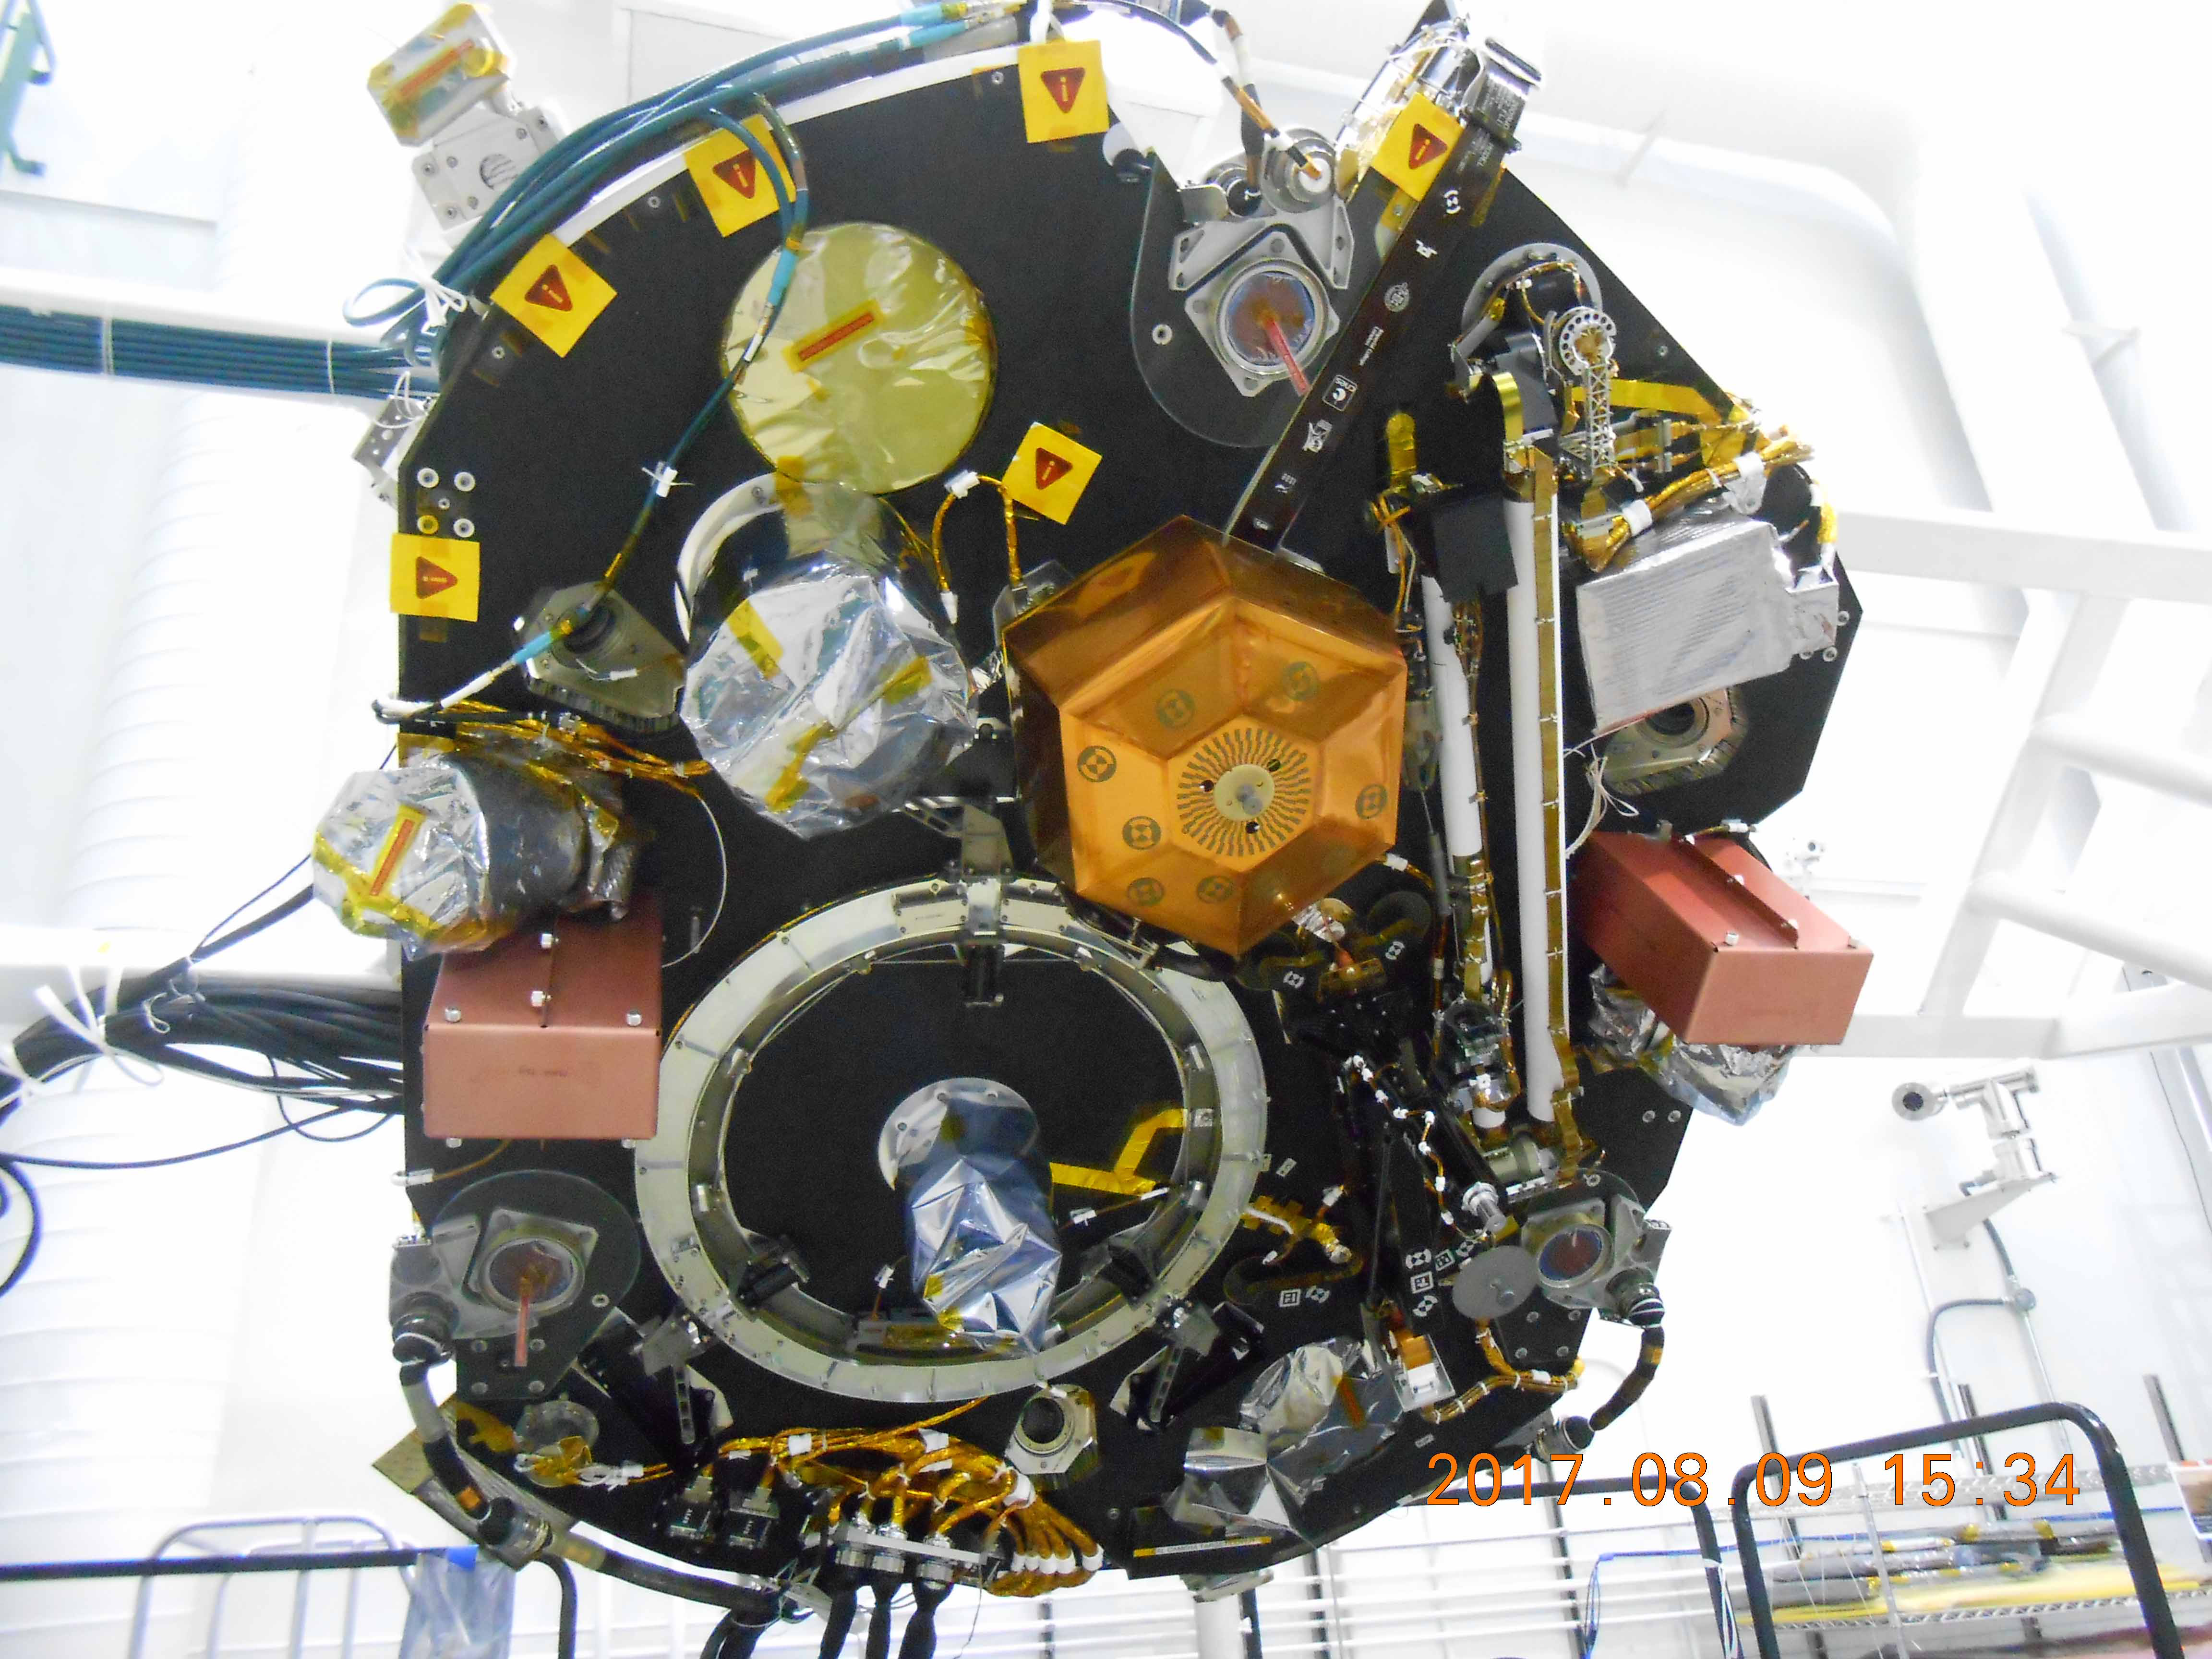

Mars Lander Deck of NASA’s InSight Mission

This view looks upward toward the InSight Mars lander suspended upside down. It shows the top of the lander’s science deck with the mission’s two main science instruments — the Seismic Experiment for Interior Structure (SEIS) and the Heat Flow and Physical Properties Probe (HP3) — plus the robotic arm and other subsystems installed. The photo was taken Aug. 9, 2017, in a Lockheed Martin clean room facility in Littleton, Colorado.

The InSight mission (for Interior Exploration using Seismic Investigations, Geodesy and Heat Transport) is scheduled to launch in May 2018 and land on Mars Nov. 26, 2018. It will investigate processes that formed and shaped Mars and will help scientists better understand the evolution of our inner solar system’s rocky planets, including Earth.

InSight is part of NASA’s Discovery Program of competitively selected solar system exploration missions with highly focused scientific goals. NASA’s Marshall Space Flight Center in Huntsville, Alabama, manages the Discovery Program for the agency’s Science Mission Directorate in Washington. NASA’s Jet Propulsion Laboratory, a division of the Caltech in Pasadena, California, manages InSight for the NASA Science Mission Directorate. Lockheed Martin Space Systems, Denver, built the spacecraft.

Credit: NASA/JPL-Caltech/Lockheed Martin